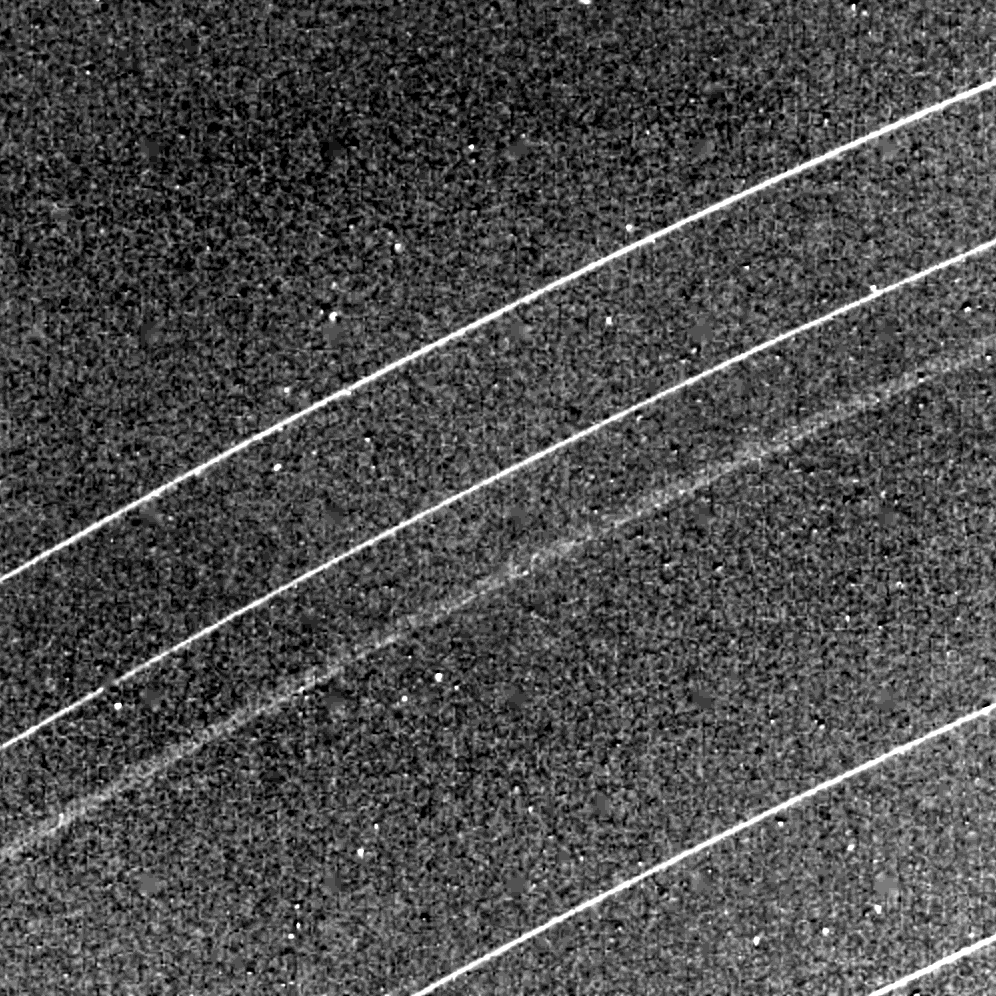

Rings of Uranus

This Voyager 2 image of the Uranian rings delta, gamma, eta, beta and alpha (from top) was taken Jan. 23, 1986. The spacecraft was 1.12 million kilometers (690,000 miles) away when its narrow-angle camera obtained this clear-filter view. This image illustrates the broad outer component and narrow inner component of the eta ring, which orbits Uranus at a radius of some 47,000 km (29,000 mi). The broad component is considerably more transparent than the dense, narrow inner eta component, as well as the other narrow rings shown. Resolution here is about 10 km (6 mi). The Voyager project is managed for NASA by the Jet Propulsion Laboratory.

Credit: NASA/JPL